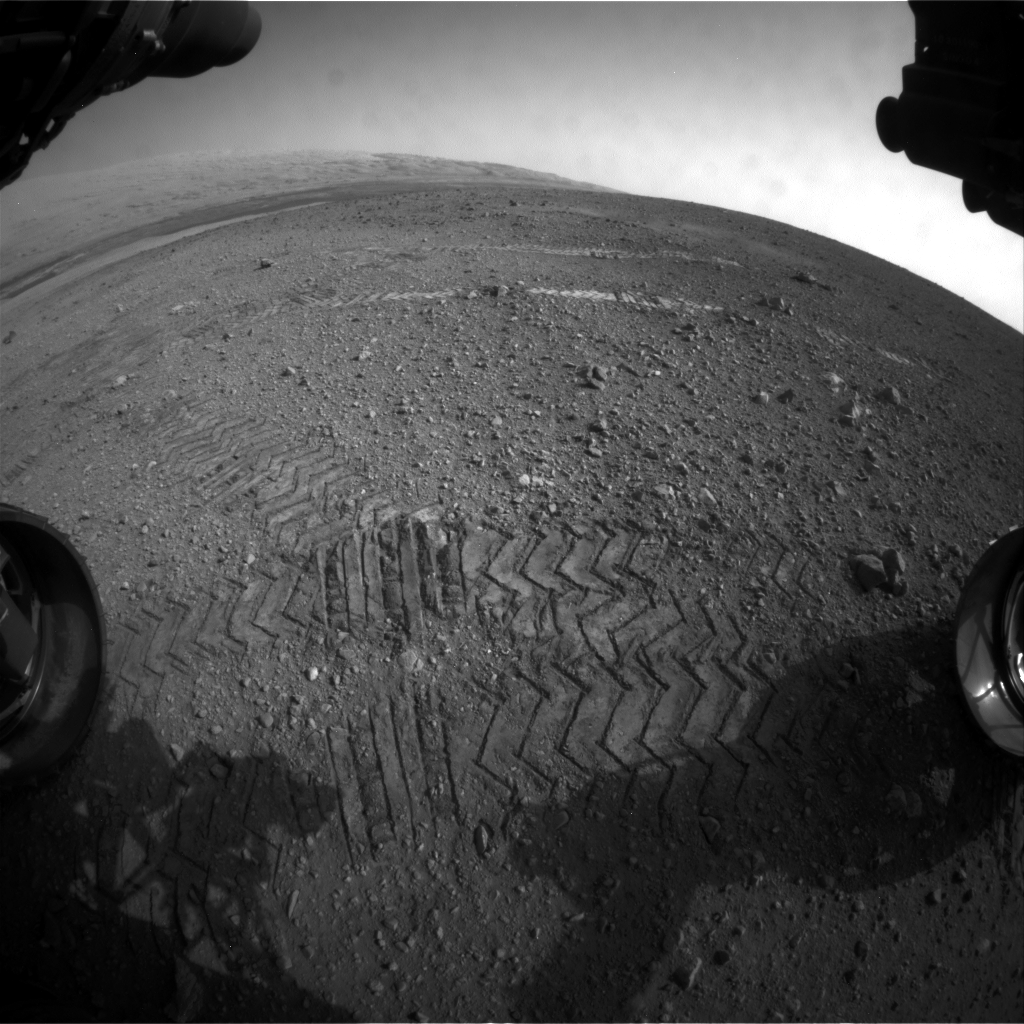

Big Wheels Keep on Rollin’

This image taken by a front Hazard-Avoidance camera on NASA’s Curiosity shows track marks from the rover’s first Martian drives. The rover’s Bradbury Landing site and its first tire marks are seen at center, in the distance, while tracks from the second drive are in the foreground. Mount Sharp is on the horizon, which is curved to due to the camera’s fisheye lens.

In Curiosity’s second drive, it rotated about 90 degrees, rolled about 16 feet (5 meters), then rotated back about 120 degrees to face roughly the same direction from which it started. The drive placed it over a scour mark called Goulburn, an area of bedrock exposed by thrusters on the rover’s sky crane. Scientists will continue their investigations there.

JPL manages the Mars Science Laboratory/Curiosity for NASA’s Science Mission Directorate in Washington. The rover was designed, developed and assembled at JPL, a division of the California Institute of Technology in Pasadena.

Credit: NASA/JPL-Caltech